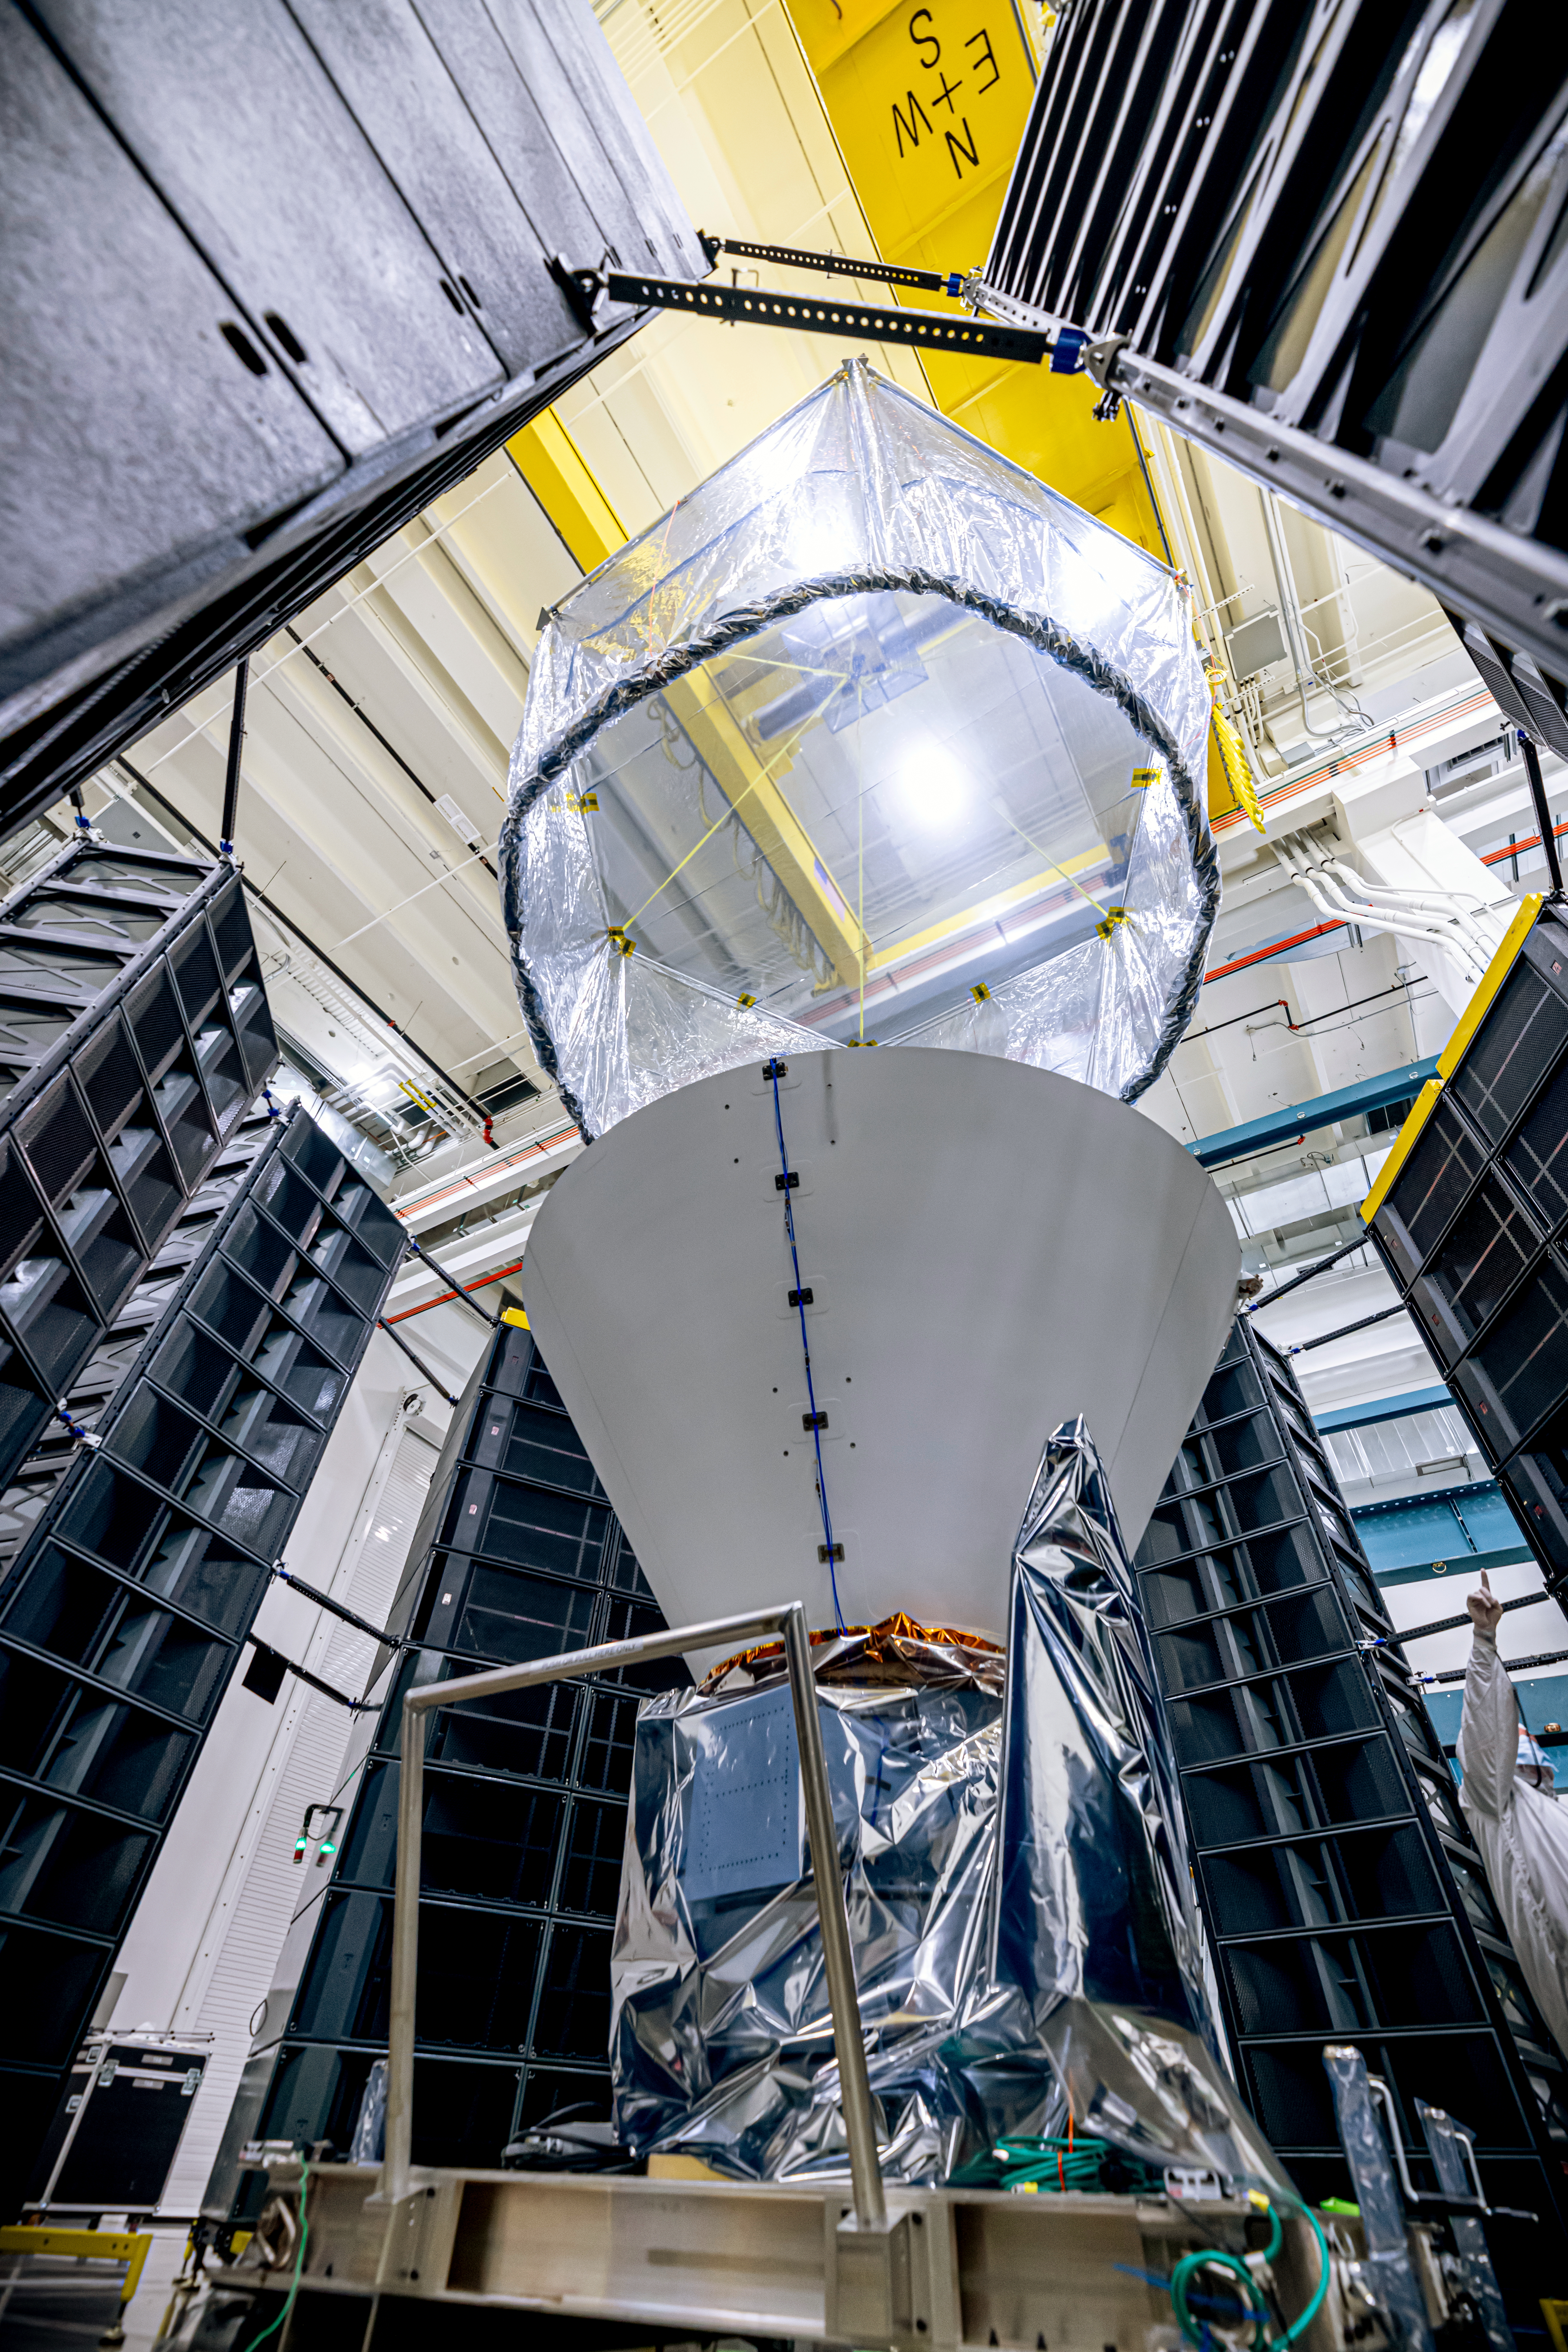

SPHEREx Undergoes Acoustic Testing

NASA’s SPHEREx observatory is installed in the Fiesta Area at BAE Systems in Boulder, Colorado, in July 2024. The observatory is surrounded by speaker stacks used to perform acoustics testing, which subjects the spacecraft to the acoustics loads that it will experience during launch.

Short for Spectro-Photometer for the History of the Universe, Epoch of Reionization and Ices Explorer, SPHEREx will create a map of the cosmos like no other. Using a technique called spectroscopy to image the entire sky in 102 wavelengths of infrared light, SPHEREx will gather information about the composition of and distance to millions of galaxies and stars. With this map, scientists will study what happened in the first fraction of a second after the big bang, how galaxies formed and evolved, and the origins of water in planetary systems in our galaxy.

SPHEREx is managed by NASA’s Jet Propulsion Laboratory for the Astrophysics Division within the agency’s Science Mission Directorate in Washington. BAE Systems (formerly Ball Aerospace) built the telescope and the spacecraft bus. The science analysis of the SPHEREx data will be conducted by a team of scientists located at 10 institutions in the U.S., two in South Korea, and one in Taiwan. Data will be processed and archived at IPAC at Caltech, which manages JPL for NASA. The mission principal investigator is based at Caltech with a joint JPL appointment. The SPHEREx dataset will be publicly available.

Credit: NASA/JPL-Caltech/BAE Systems